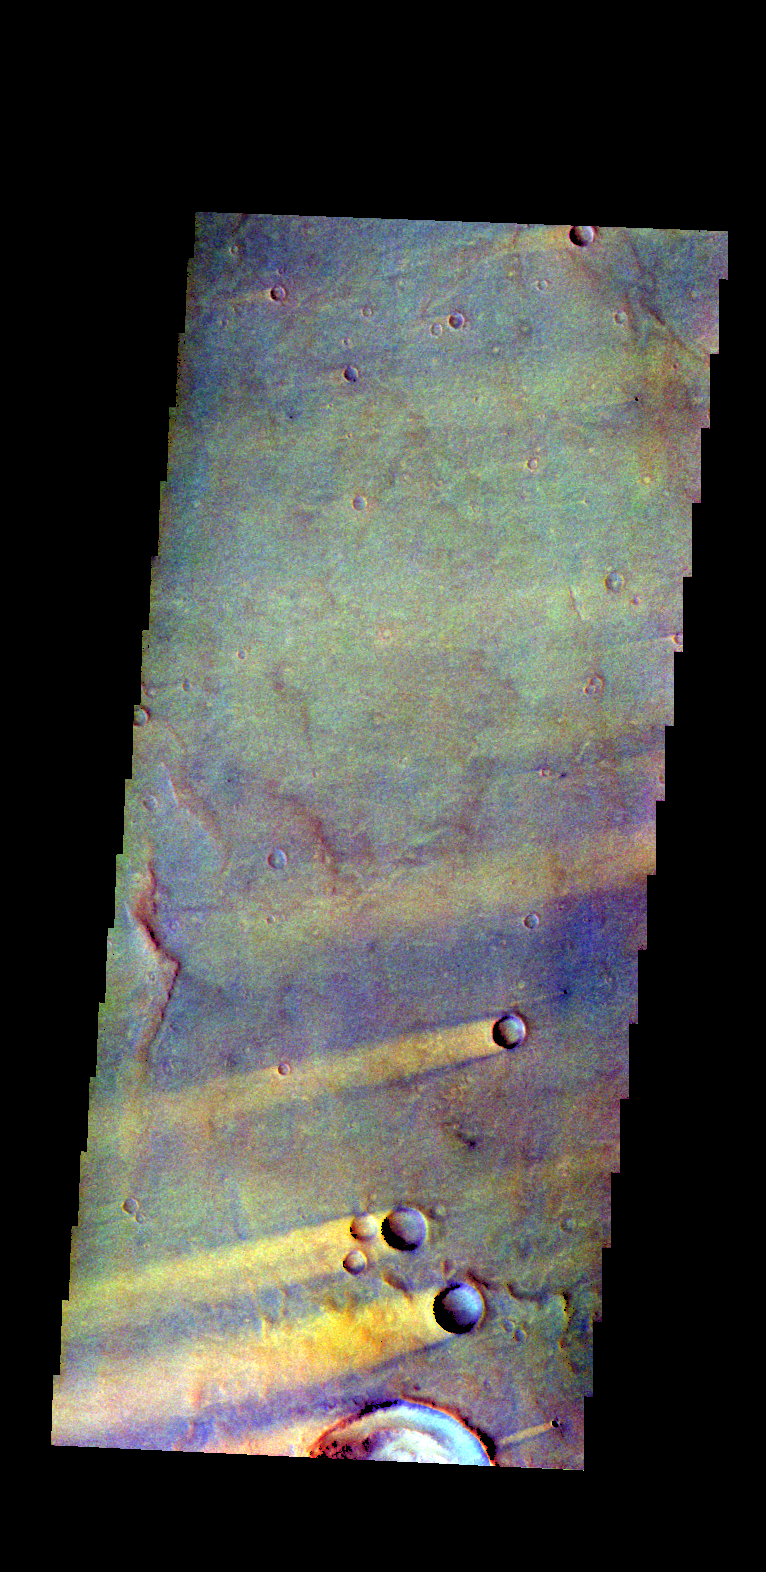

Windstreaks – False Color

The THEMIS VIS camera contains 5 filters. The data from different filters can be combined in multiple ways to create a false color image. These false color images may reveal subtle variations of the surface not easily identified in a single band image. Today’s false color image shows a set of windstreaks located on Syrtis Major Planum east of Nili Patera. The color variation shows where wind action has removed or concentrated surface dust. The “tails” of the windstreaks indicate winds from the ENE.

Credit: NASA/JPL-Caltech/ASU